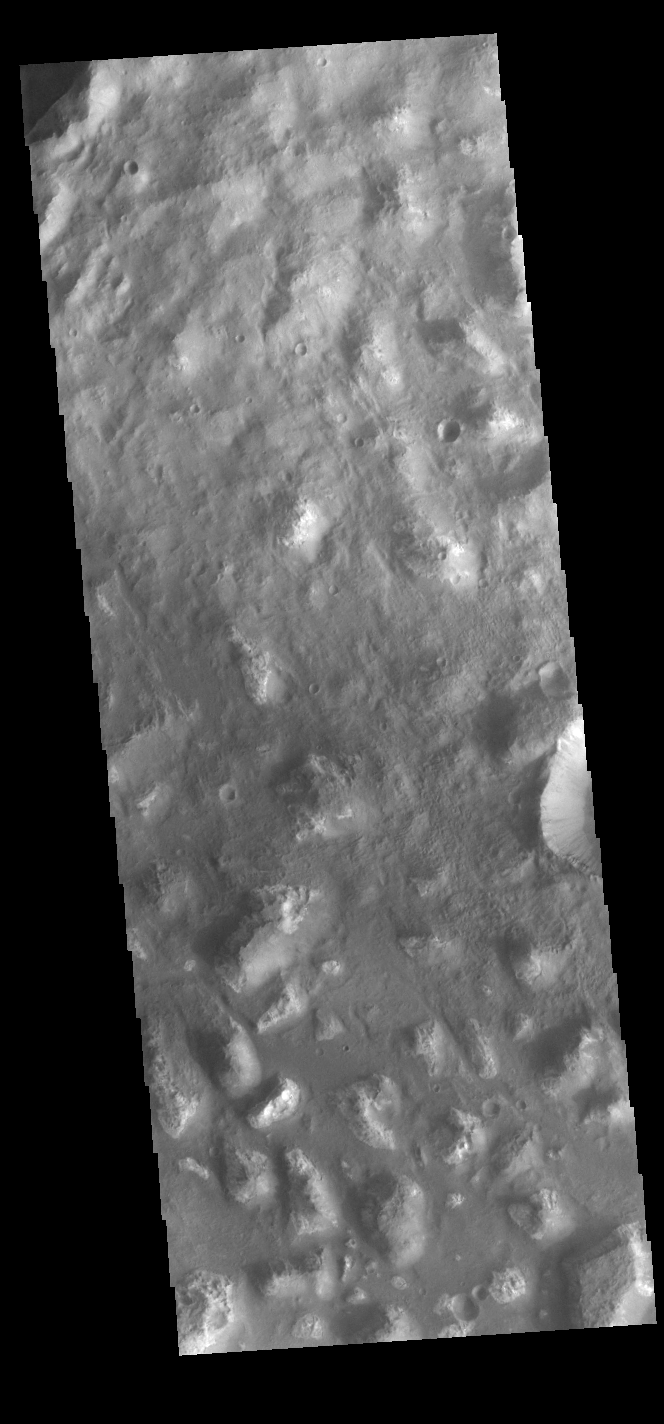

Ariadnes Colles

Today’s VIS image shows part of Ariadnes Colles. The term colles means hills or knobs. The hills appear brighter than the surrounding lowlands, likely due to relatively less dust cover. Ariadnes Colles is located in Terra Cimmeria.

Credit: NASA/JPL-Caltech/ASU